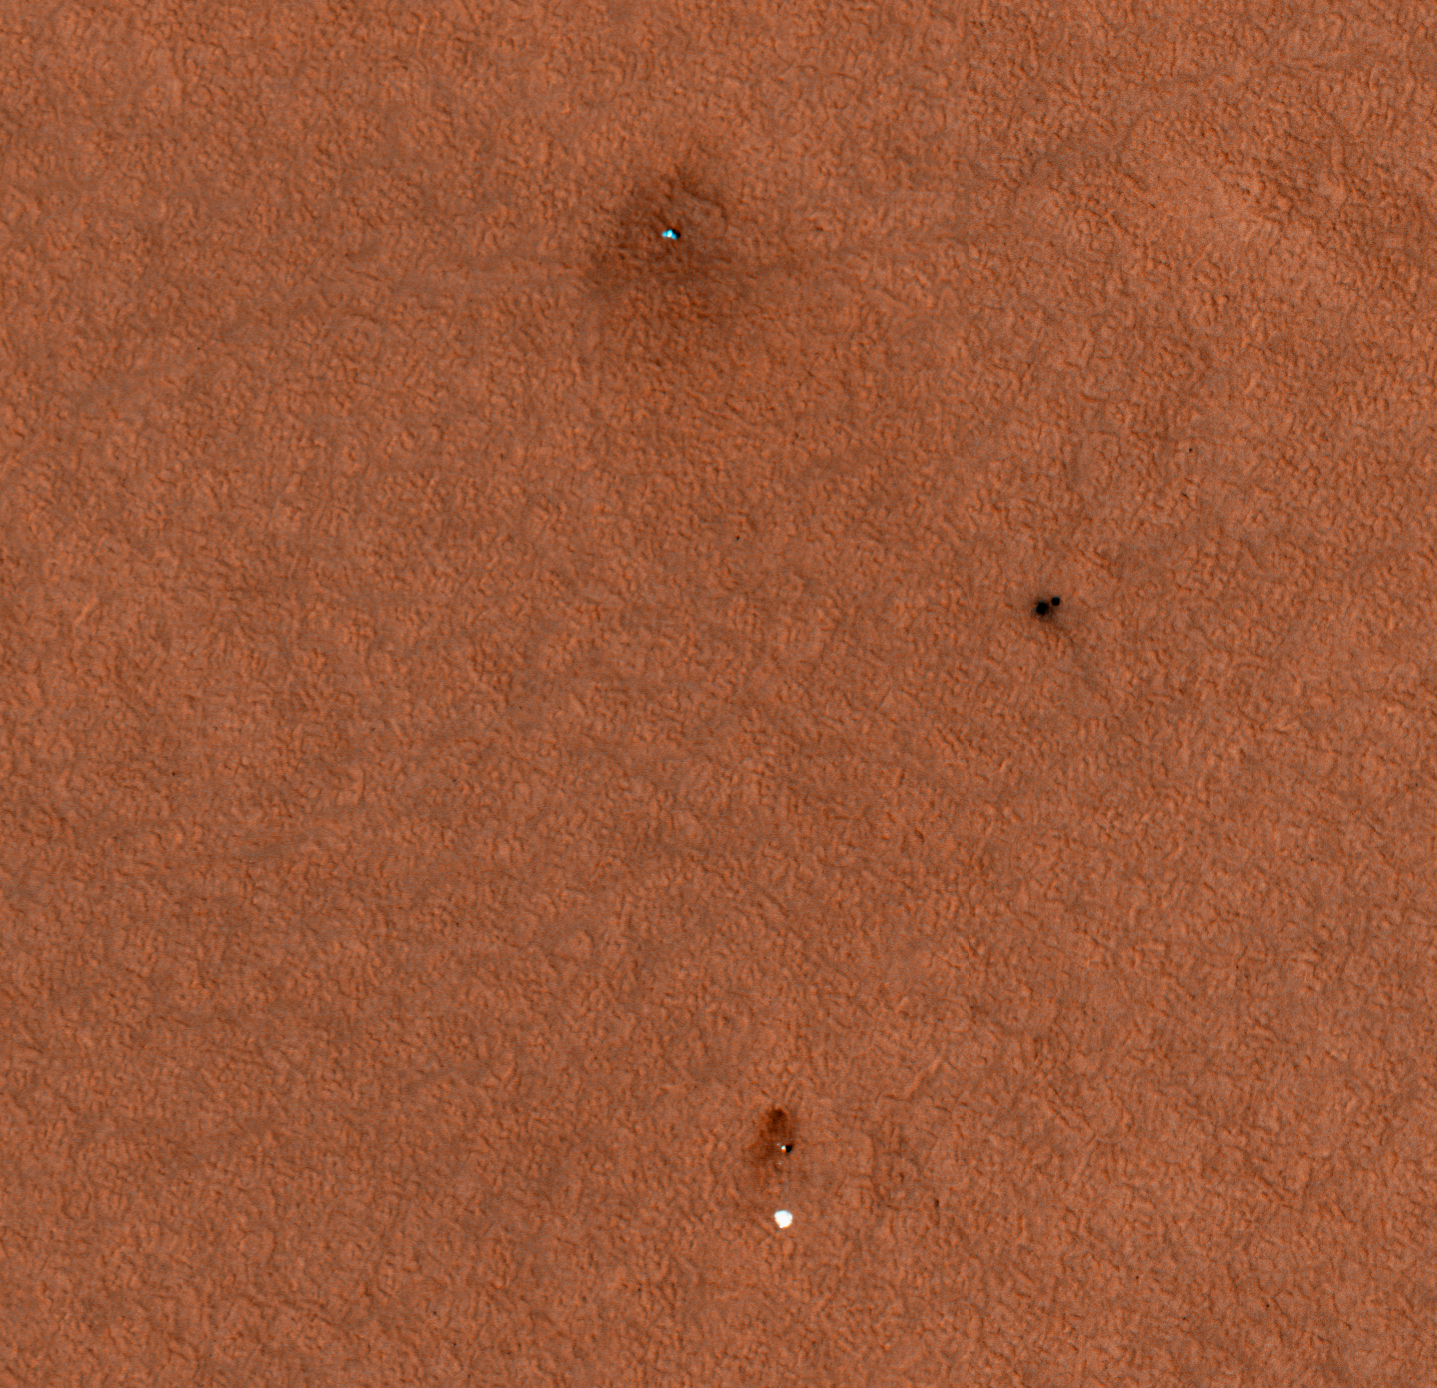

Connecting the Dots: Lander, Heat Shield, Parachute

This enhanced-color image from Mars Reconnaissance Orbiter’s High Resolution Imaging Science Experiment (HiRISE) camera shows the Phoenix landing area viewed from orbit. The spacecraft appears more blue than it would in reality. From top to bottom are the Phoenix lander with its solar panels deployed on the Martian surface, the heat shield and bounce mark the heat shield made on the Martian surface, and the top of the Phoenix parachute attached to the bottom of the back shell.

The Phoenix Mission is led by the University of Arizona, Tucson, on behalf of NASA. Project management of the mission is by NASA’s Jet Propulsion Laboratory, Pasadena, Calif. Spacecraft development is by Lockheed Martin Space Systems, Denver.

Photojournal Note: As planned, the Phoenix lander, which landed May 25, 2008 23:53 UTC, ended communications in November 2008, about six months after landing, when its solar panels ceased operating in the dark Martian winter.

Credit: NASA/JPL-Caltech/University of Arizona